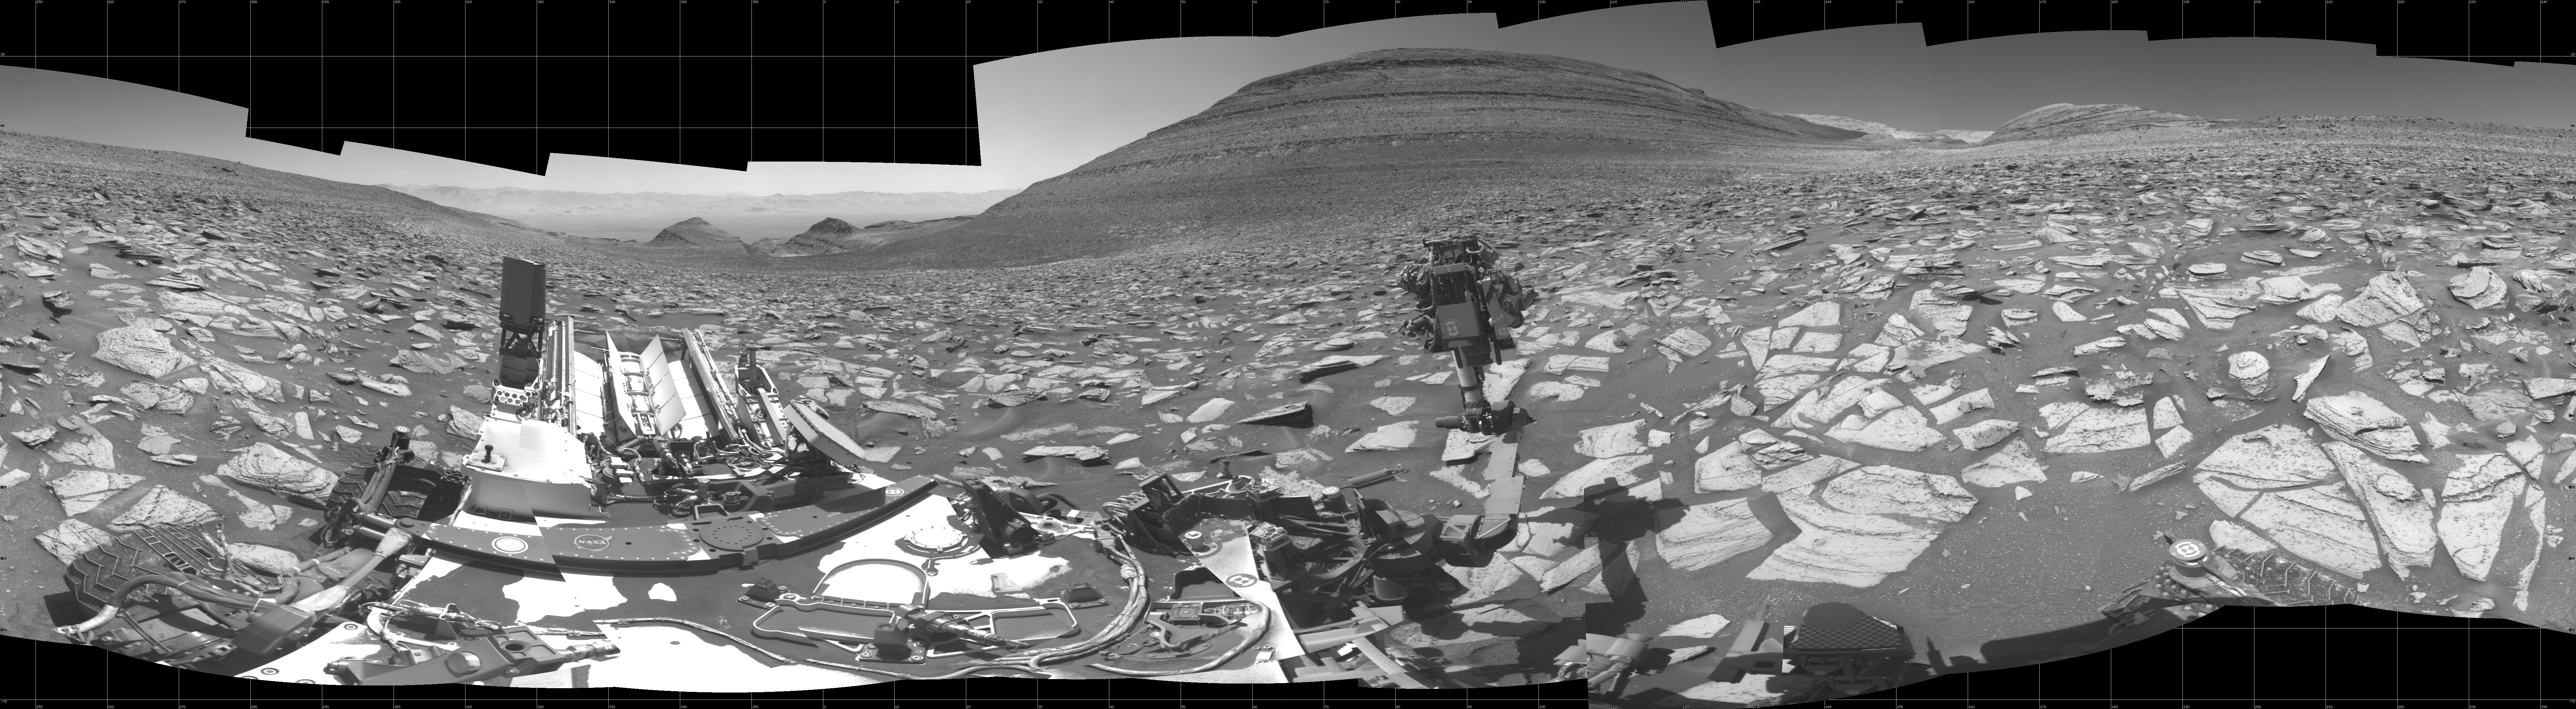

Curiosity’s Navcams View the Area Around ‘Sequoia’

Figure A

Figure B

NASA’s Curiosity Mars rover captured this 360-degree panorama using its black-and-white navigation cameras, or Navcams, at a location where it collected a sample from a rock nicknamed “Sequoia.” This panorama was captured on Oct. 21 and 26, 2023, the 3,984th and 3,989th Martian days, or sols, of the mission.

The sample from Sequoia marks the 39th hole that Curiosity drilled into the Martian surface. While the Perseverance rover collects intact rock cores, Curiosity’s rock samples are powderized, then sprinkled into instruments within the rover’s chassis. These instruments can provide highly detailed compositional data.

Since 2014, Curiosity has been ascending the 3-mile-tall (5-kilometer-tall) Mount Sharp, a mountain with distinct layers that formed in different eras of ancient Martian history. By studying the differences between these layers, scientists are learning more about how the Martian climate – and especially its water – changed over time.

Figure A is the same image with the Sequoia drill hole circled in red.

Figure B is a 3D anaglyph version of the scene.

Curiosity was built by NASA’s Jet Propulsion Laboratory, which is managed by Caltech in Pasadena, California. JPL leads the mission on behalf of NASA’s Science Mission Directorate in Washington.

Credit: NASA/JPL-Caltech